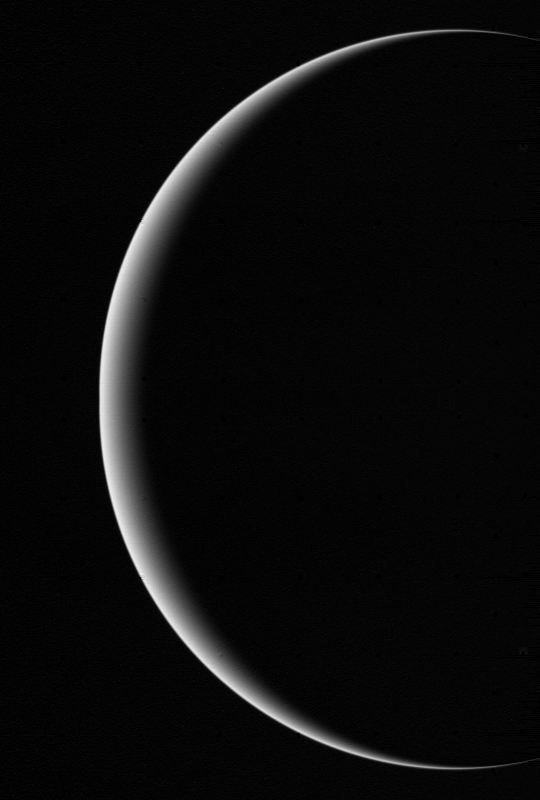

Color Voyager 2 Image Showing Crescent Uranus

This image shows a crescent Uranus, a view that Earthlings never witnessed until Voyager 2 flew near and then beyond Uranus on January 24, 1986. This planet’s natural blue-green color is due to the absorption of redder wavelengths in the atmosphere by traces of methane gas. Uranus’ diameter is 32,500 miles, a little over four times that of Earth. The hazy blue-green atmosphere probably extends to a depth of around 5,400 miles, where it rests above what is believed to be an icy or liquid mixture (an ‘ocean’) of water, ammonia, methane, and other volatiles, which in turn surrounds a rocky core perhaps a little smaller than Earth.

Credit: NASA/JPL/USGS